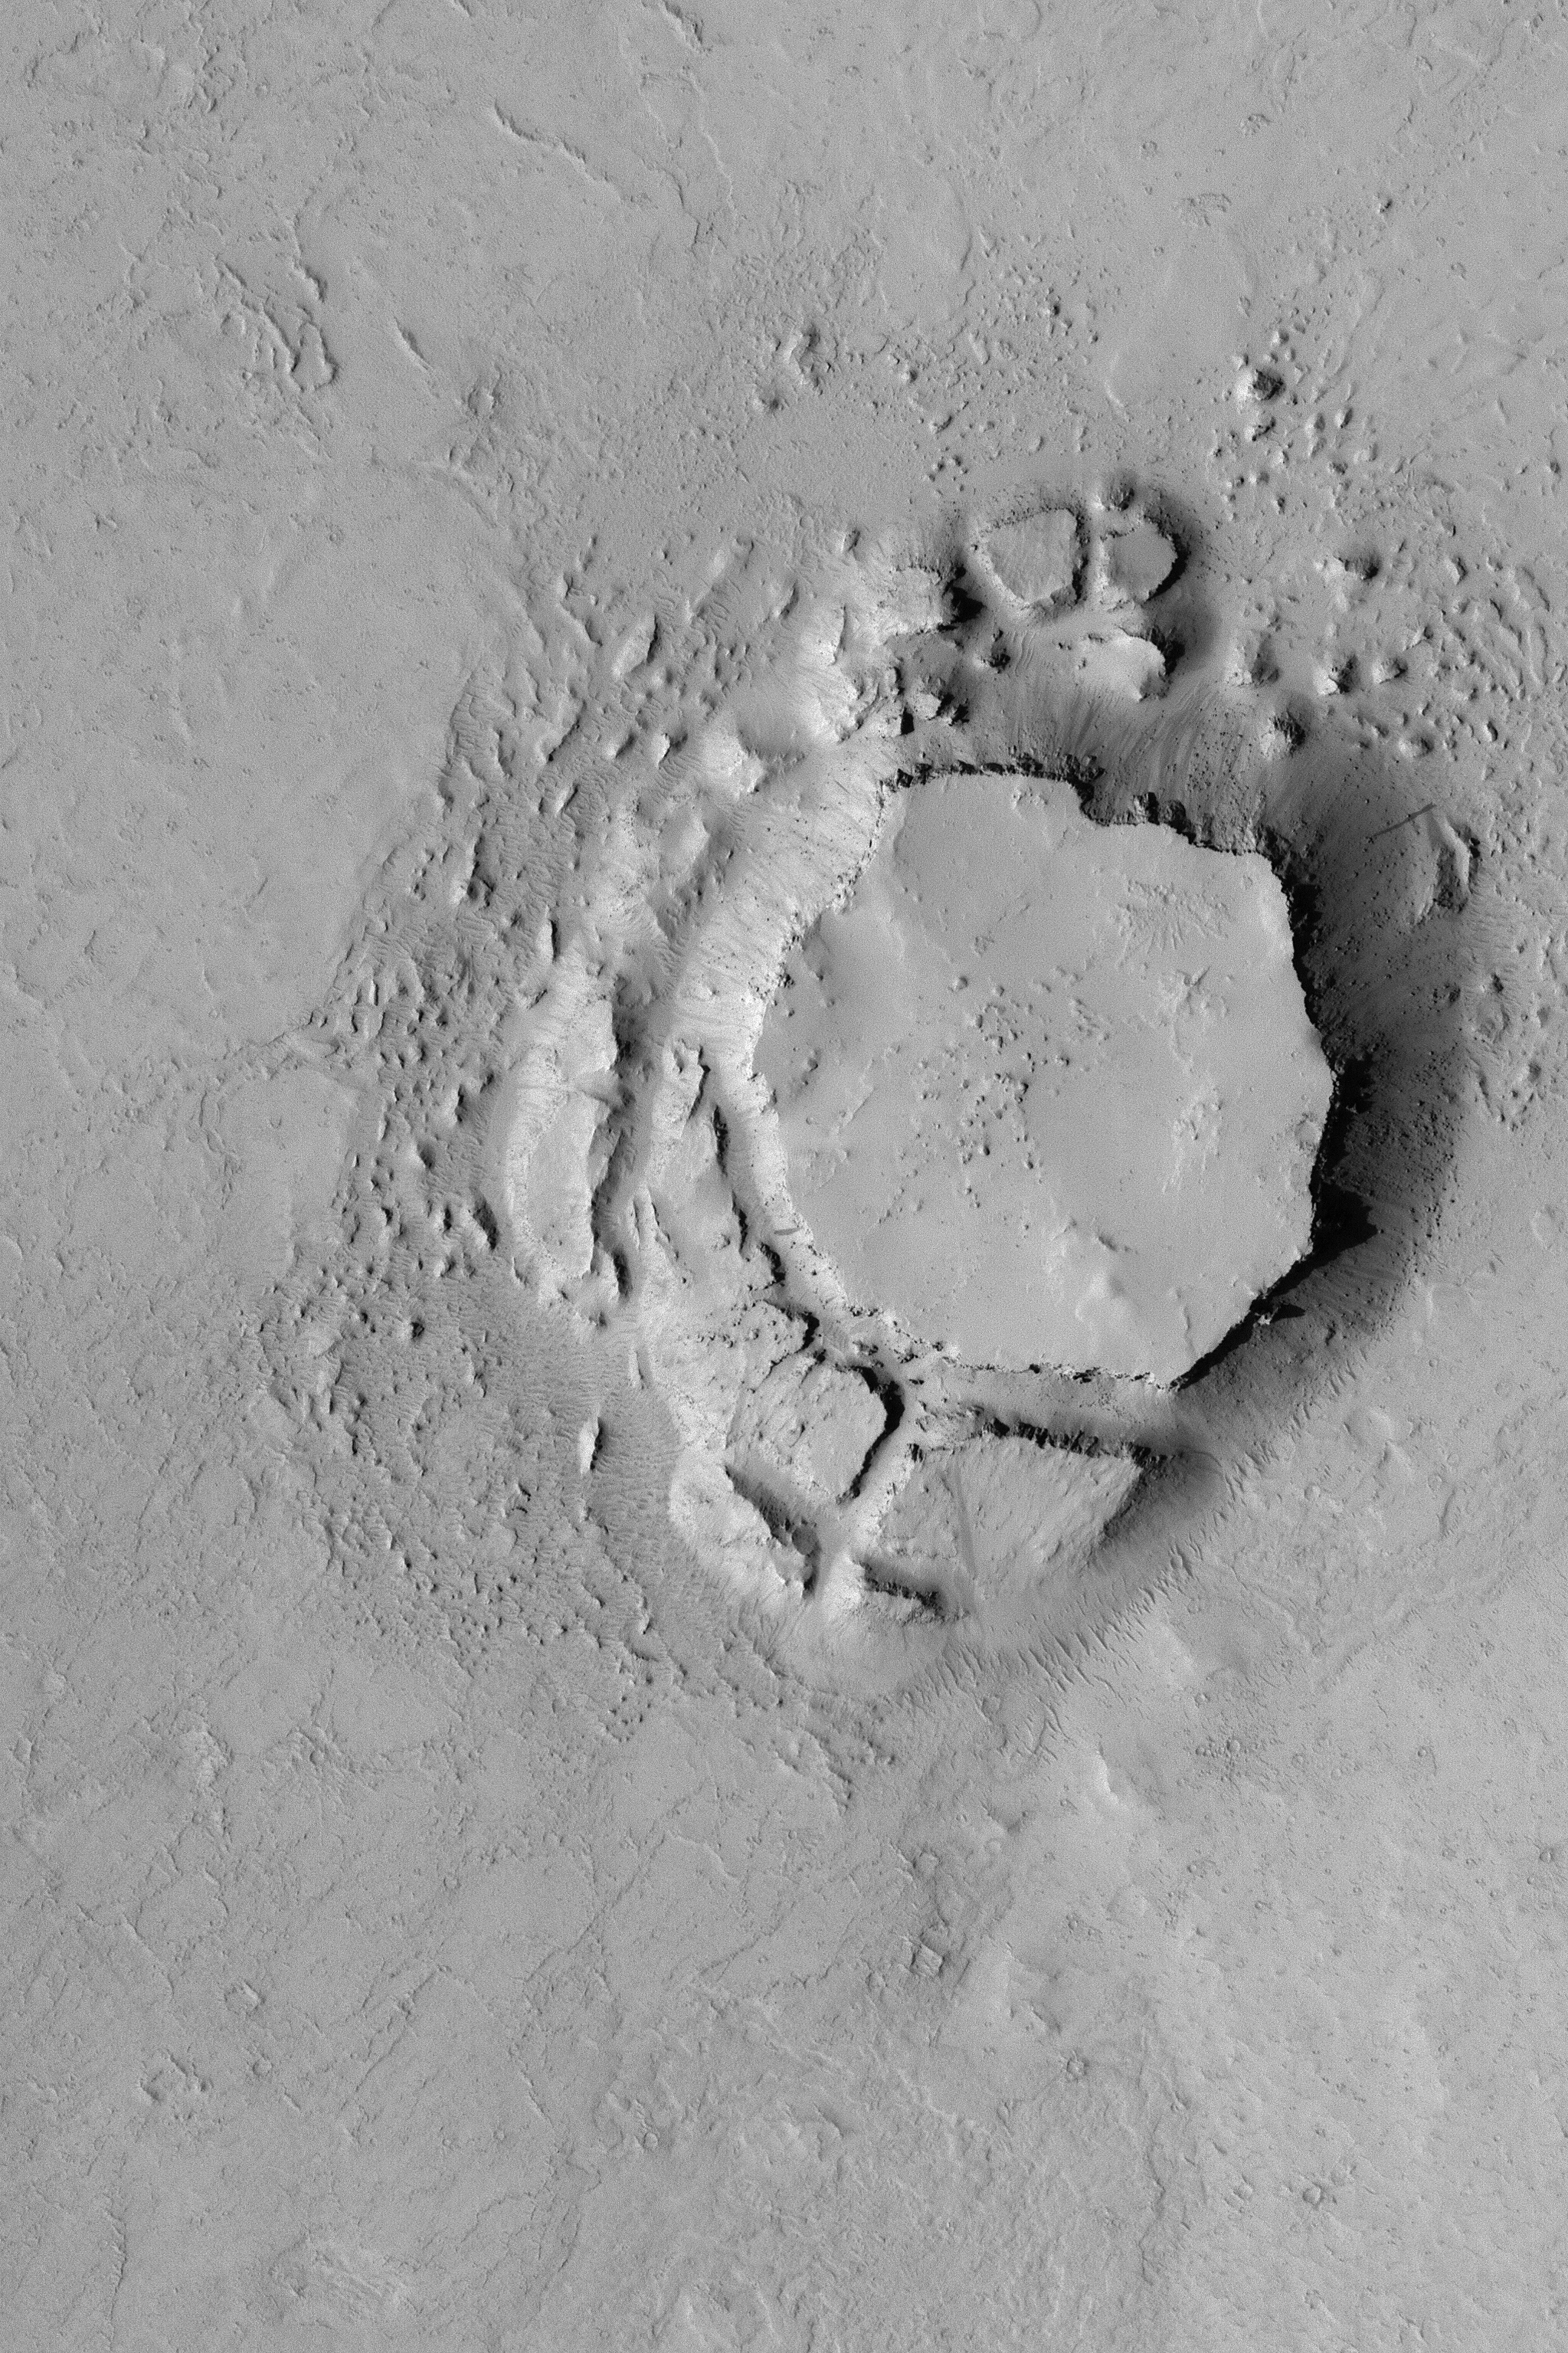

Crumbled Mesa

MGS MOC Release No. MOC2-463, 25 August 2003

This Mars Global Surveyor (MGS) Mars Orbiter Camera (MOC) picture shows a mesa in the Avernus Colles region of Mars, near 3.9°S, 190.8°W. The mesa and the very large blocks that have been shed from its slopes are all that remain of a once much more extensive suite of layered rock that used to cover the entire area shown here. This full-resolution (1.5 meters–5 feet–per pixel) image covers an area 3 km (1.9 mi) across. Sunlight illuminates the scene from the left.

Credit: NASA/JPL/Malin Space Science Systems